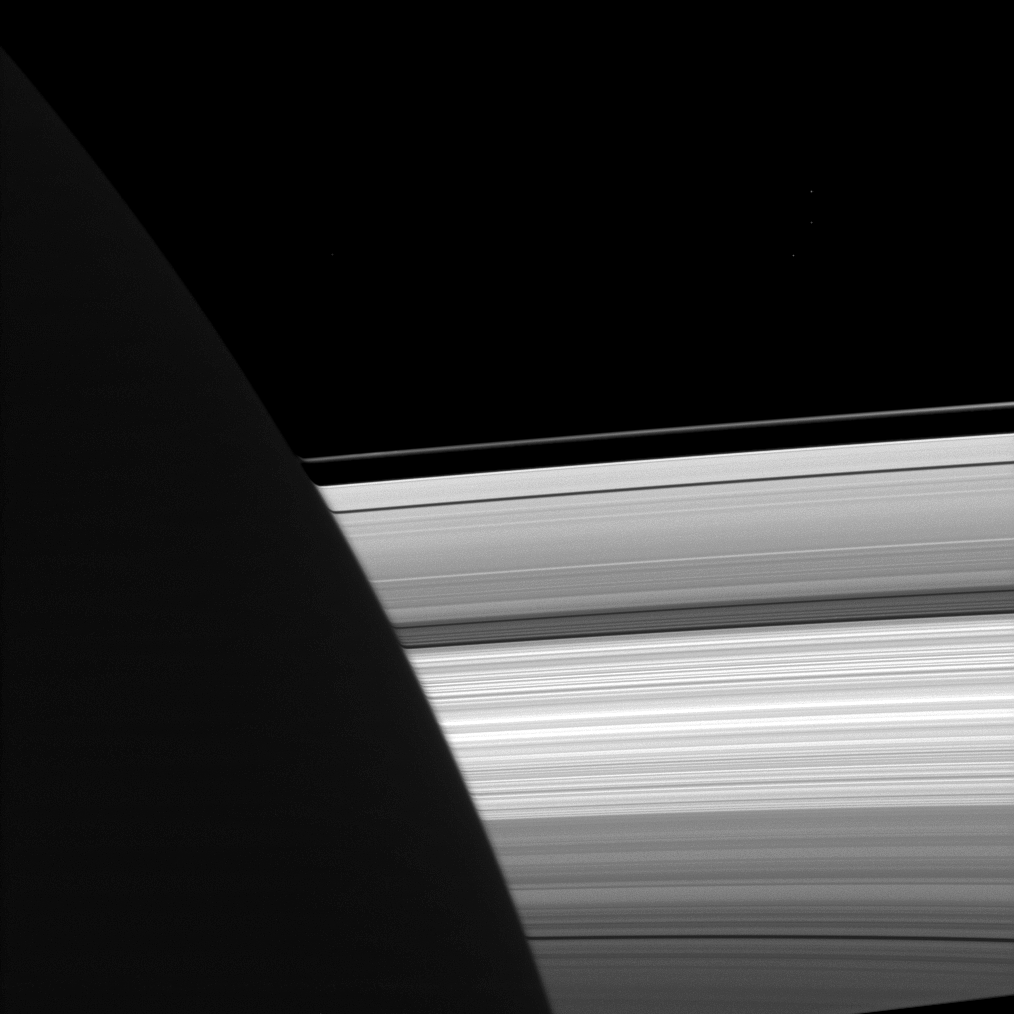

Atmospheric Distortion

The Cassini spacecraft looks past the night side of Saturn, dimly lit on the left of this image by ringshine, for a subtly distorted view of the planet’s rings.

Light passing through the upper reaches of the planet’s atmosphere is refracted, or bent, distorting the view of the rings beyond. See PIA07521 to learn more.

Bright specks in the image are background stars. This view looks toward the sunlit, northern side of the rings from about 9 degrees above the ringplane.

The image was taken in visible light with the Cassini spacecraft narrow-angle camera on Sept. 7, 2009. The view was acquired at a distance of approximately 3 million kilometers (1.9 million miles) from Saturn and at a Sun-Saturn-spacecraft, or phase, angle of 102 degrees. Image scale is 17 kilometers (11 miles) per pixel.

The Cassini-Huygens mission is a cooperative project of NASA, the European Space Agency and the Italian Space Agency. The Jet Propulsion Laboratory, a division of the California Institute of Technology in Pasadena, manages the mission for NASA’s Science Mission Directorate, Washington, D.C. The Cassini orbiter and its two onboard cameras were designed, developed and assembled at JPL. The imaging operations center is based at the Space Science Institute in Boulder, Colo.

Credit: NASA/JPL/Space Science Institute